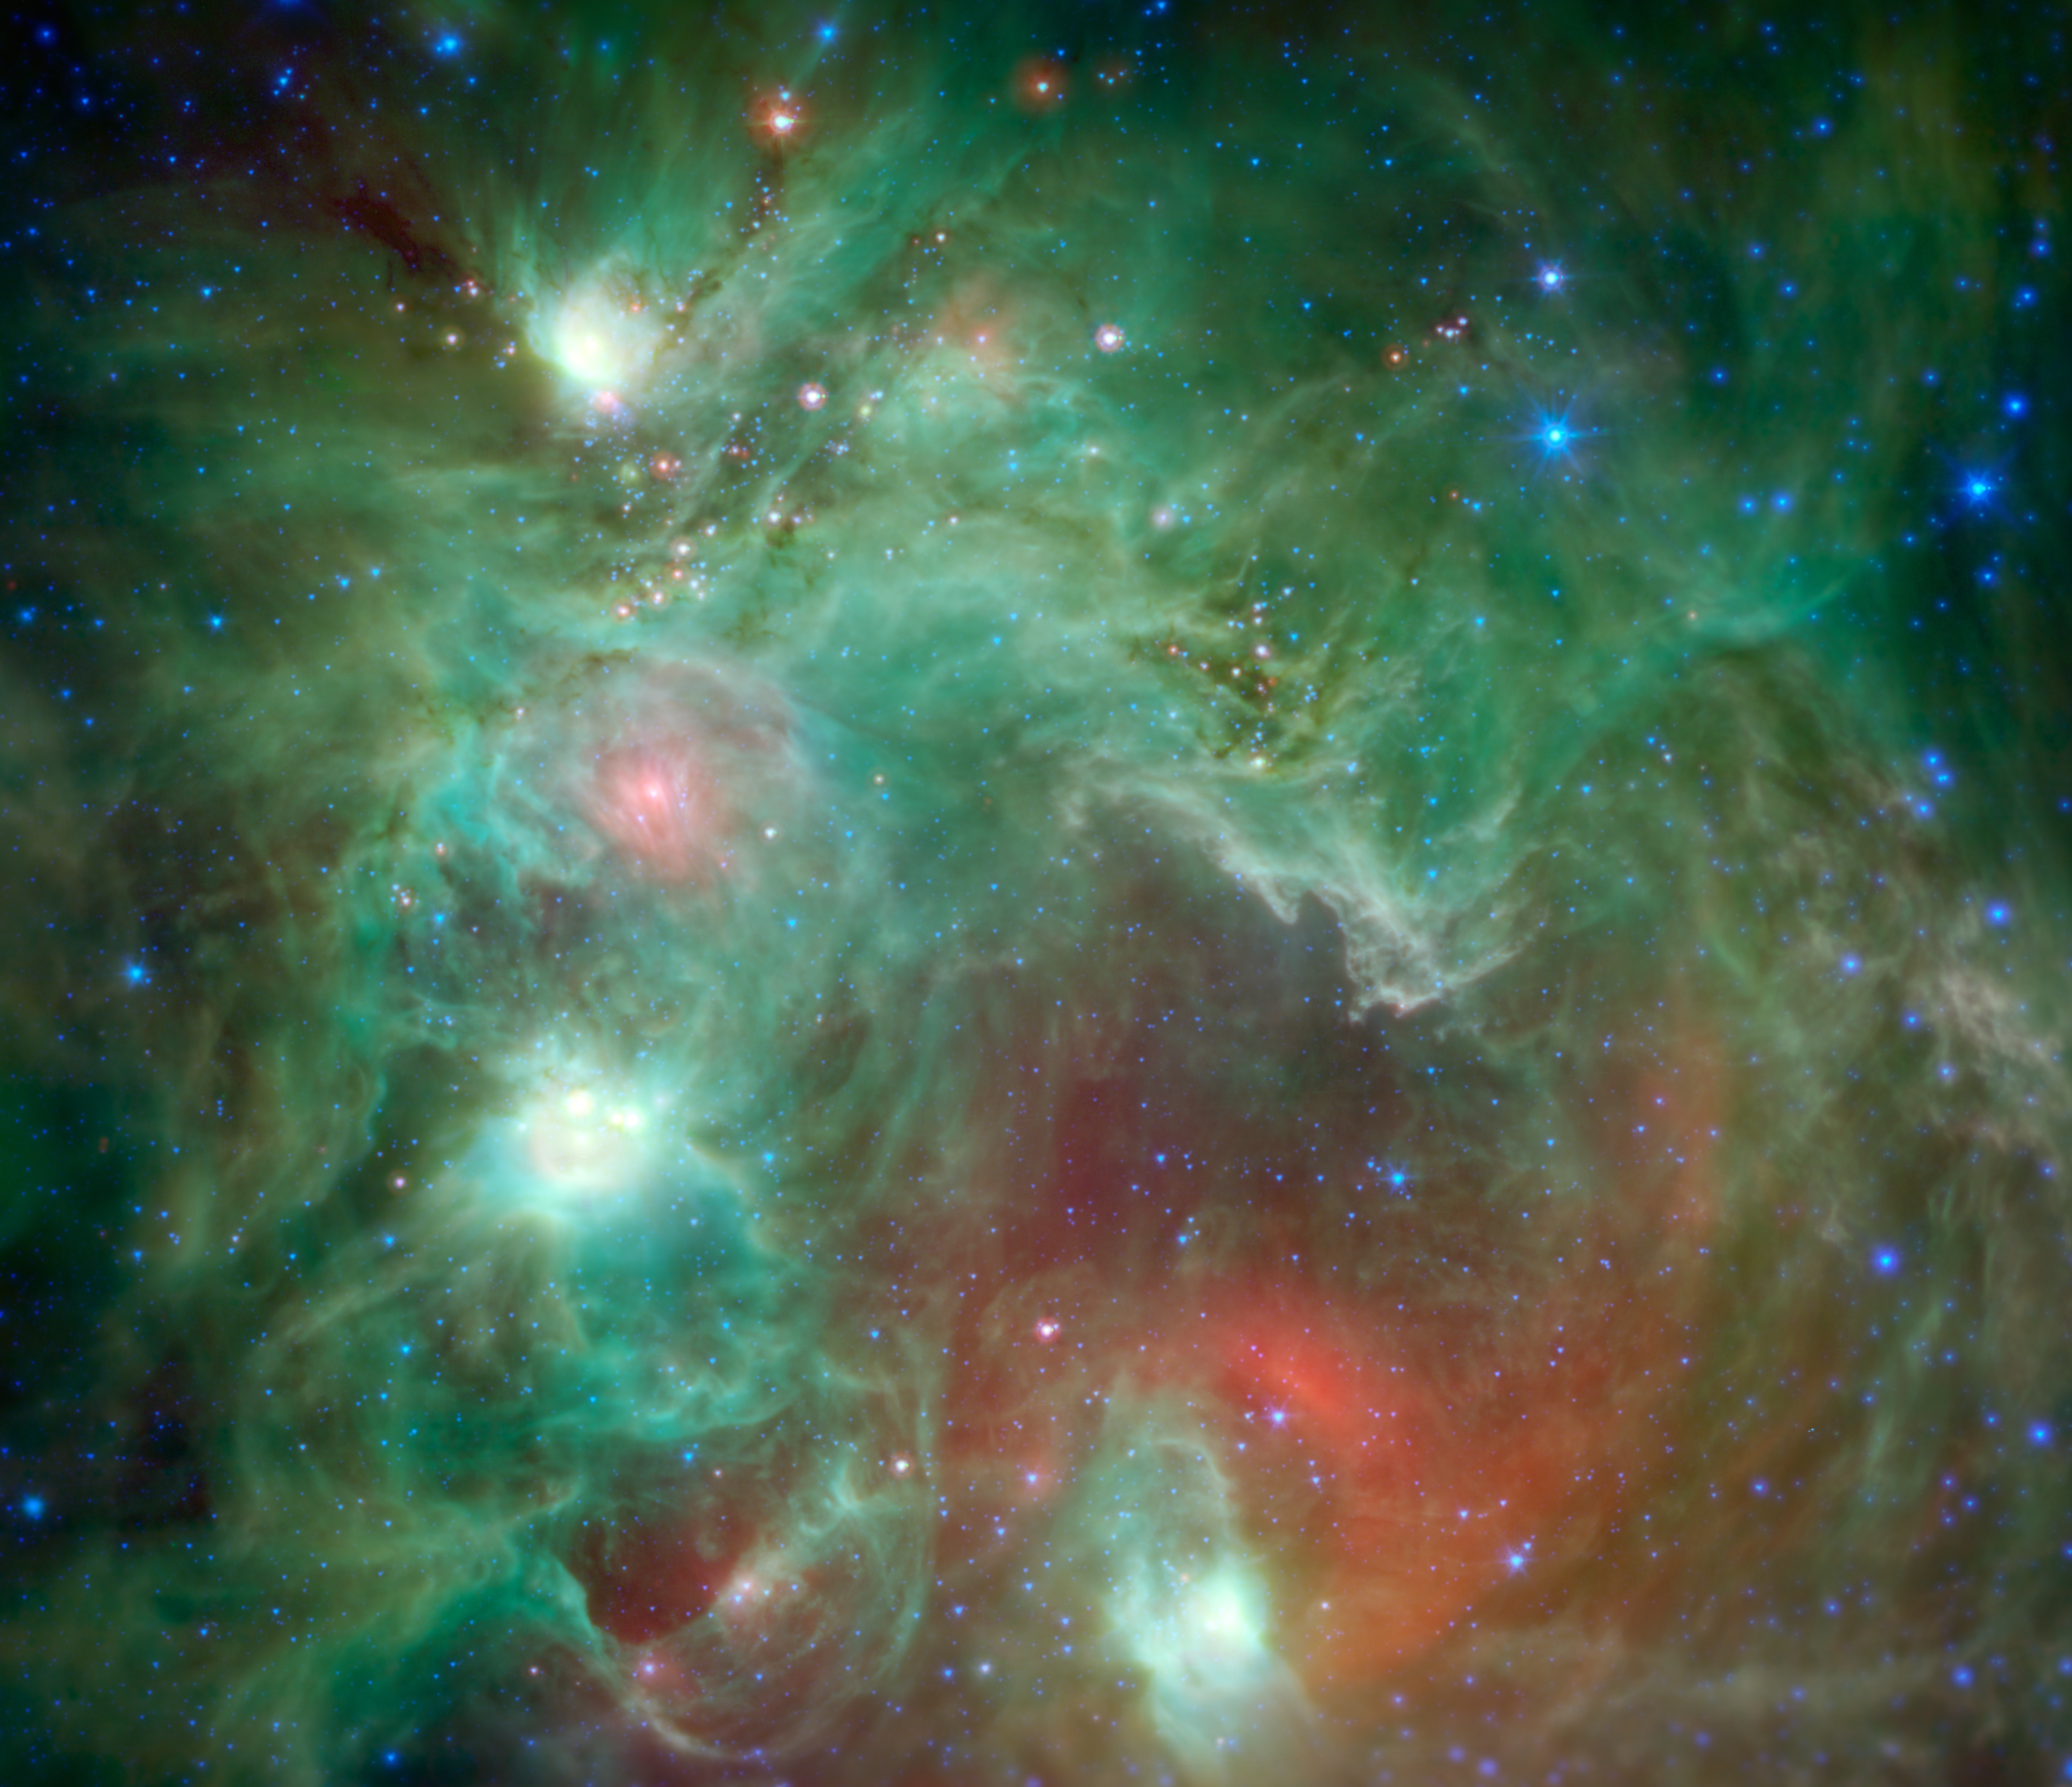

Seeing Beyond the 'Monkey Head'

Scores of baby stars shrouded by dust are revealed in this infrared image of the star-forming region NGC 2174, as seen by NASAs Spitzer Space Telescope. Some of the clouds in the region resemble the face of a monkey in visible-light images, hence the nebula's nickname: the "Monkey Head." However, in infrared images such as this, the monkey disappears. That's because different clouds are highlighted in infrared and visible-light images.

Found in the northern reaches of the constellation Orion, NGC 2174 is located around 6,400 light-years away. Columns of dust, slightly to the right of center in the image, are being carved out of the dust by radiation and stellar winds from the hottest young stars recently born in the area.

Spitzers infrared view provides us with a preview of the next clusters of stars that will be born in the coming millennia. The reddish spots of light scattered through the darker filaments are infant stars swaddled by blankets of warm dust. The warm dust glows brightly at infrared wavelengths. Eventually, these stars will pop out of their dusty envelopes and their light will carve away at the dust clouds surrounding them.

In this image, infrared wavelengths have been assigned visible colors we see with our eyes. Light with a wavelength of 3.5 microns is shown in blue, 8.0 microns is green, and 24 microns in red. The greens show the organic molecules in the dust clouds, illuminated by starlight. Reds are caused by the thermal radiation emitted from the very hottest areas of dust.

Areas around the edges that were not observed by Spitzer have been filled in using infrared observations from NASAs Wide Field Infrared Survey Explorer, or WISE.

Credit: NASA/JPL-Caltech